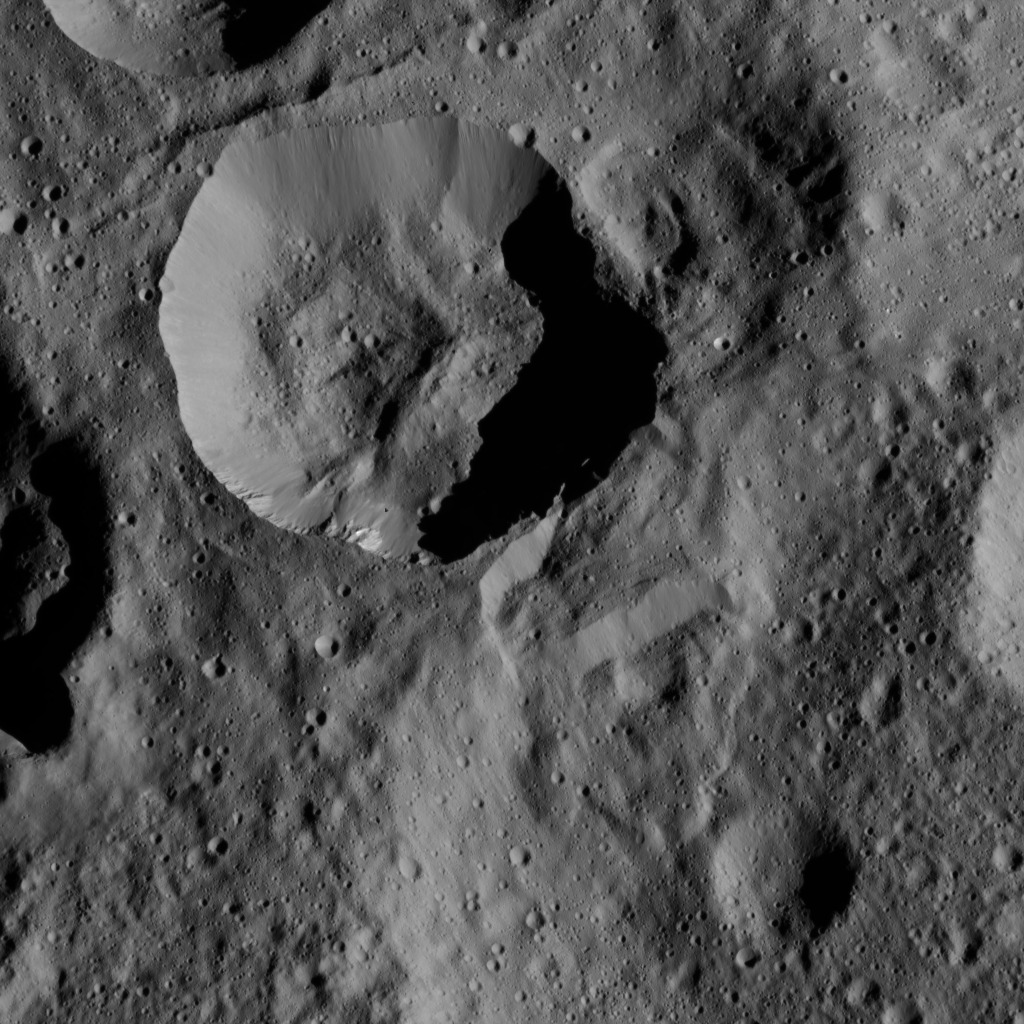

Dawn LAMO Image 101

This picture shows a crater in the northern hemisphere of Ceres with spurs of compacted material on its walls.

The view is centered at approximately 65 degrees north latitude, 131 degrees east longitude. NASA’s Dawn spacecraft took this image on April 21, 2016, from its low-altitude mapping orbit, at a distance of about 240 miles (385 kilometers) above the surface. The image resolution is 120 feet (35 meters) per pixel.

Dawn’s mission is managed by JPL for NASA’s Science Mission Directorate in Washington. Dawn is a project of the directorate’s Discovery Program, managed by NASA’s Marshall Space Flight Center in Huntsville, Alabama. UCLA is responsible for overall Dawn mission science. Orbital ATK, Inc., in Dulles, Virginia, designed and built the spacecraft. The German Aerospace Center, the Max Planck Institute for Solar System Research, the Italian Space Agency and the Italian National Astrophysical Institute are international partners on the mission team.

Credit: NASA/JPL-Caltech/UCLA/MPS/DLR/IDA